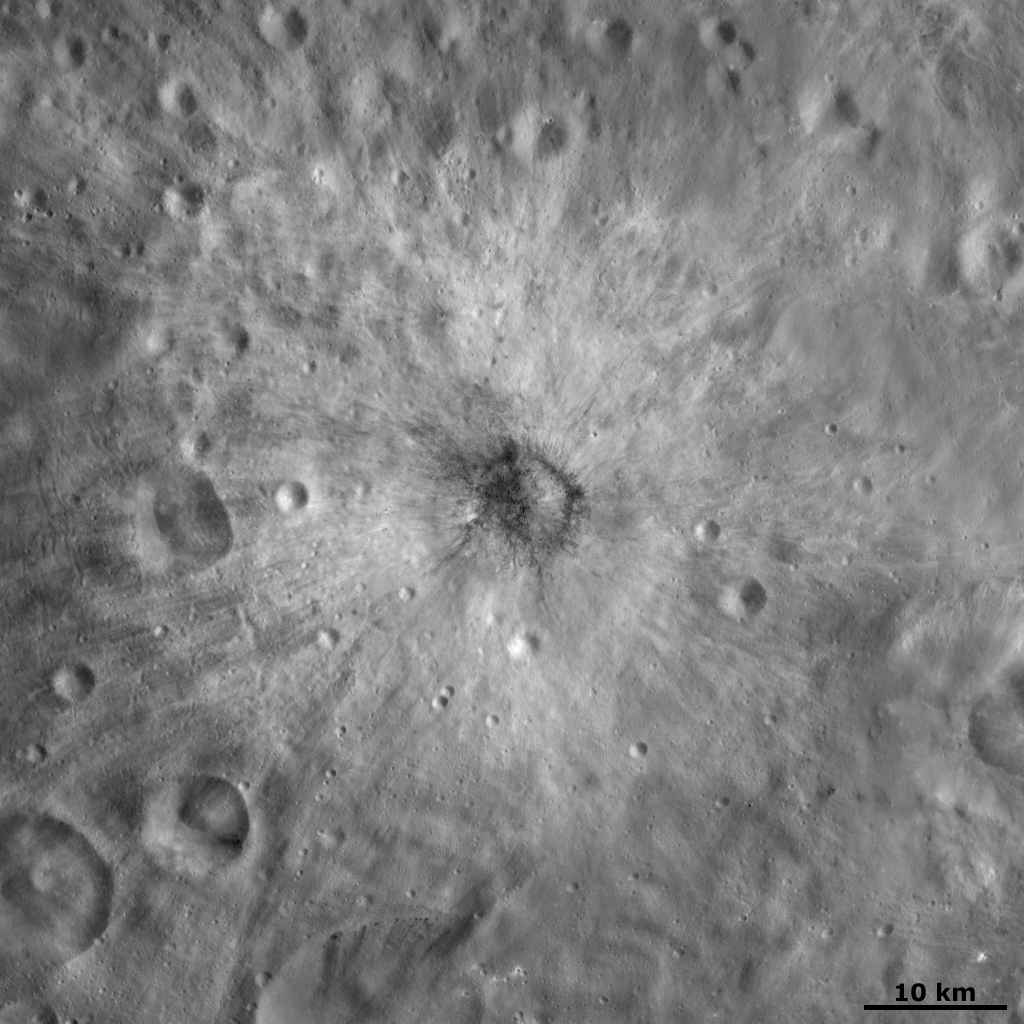

Vibidia Crater

This Dawn FC (framing camera) image is centered on Vibidia crater, which is roughly 10 kilometers (6 miles) in diameter. There is a distinctive distribution of bright and dark material around Vibidia crater. There are bright rays that extend for roughly 15 kilometers (9 miles) in a circular pattern around Vibidia. These rays cut across older craters and some younger craters have been formed on top of them. The dark rays are mostly inside of the crater and some extend for short distances outside of the crater rim.

This image is located in Vesta’s Tuccia quadrangle and the center of the image is 26.6 degrees south latitude, 220.4 degrees east longitude. NASA’s Dawn spacecraft obtained this image with its framing camera on Oct. 21, 2011. This image was taken through the camera’s clear filter. The distance to the surface of Vesta is 700 kilometers (435 miles) and the image has a resolution of about 70 meters (230 feet) per pixel. This image was acquired during the HAMO (high-altitude mapping orbit) phase of the mission.

The Dawn mission to Vesta and Ceres is managed by NASA’s Jet Propulsion Laboratory, a division of the California Institute of Technology in Pasadena, for NASA’s Science Mission Directorate, Washington D.C. UCLA is responsible for overall Dawn mission science. The Dawn framing cameras have been developed and built under the leadership of the Max Planck Institute for Solar System Research, Katlenburg-Lindau, Germany, with significant contributions by DLR German Aerospace Center, Institute of Planetary Research, Berlin, and in coordination with the Institute of Computer and Communication Network Engineering, Braunschweig. The Framing Camera project is funded by the Max Planck Society, DLR, and NASA/JPL.

Credit: NASA/JPL-Caltech/UCLA/MPS/DLR/IDA